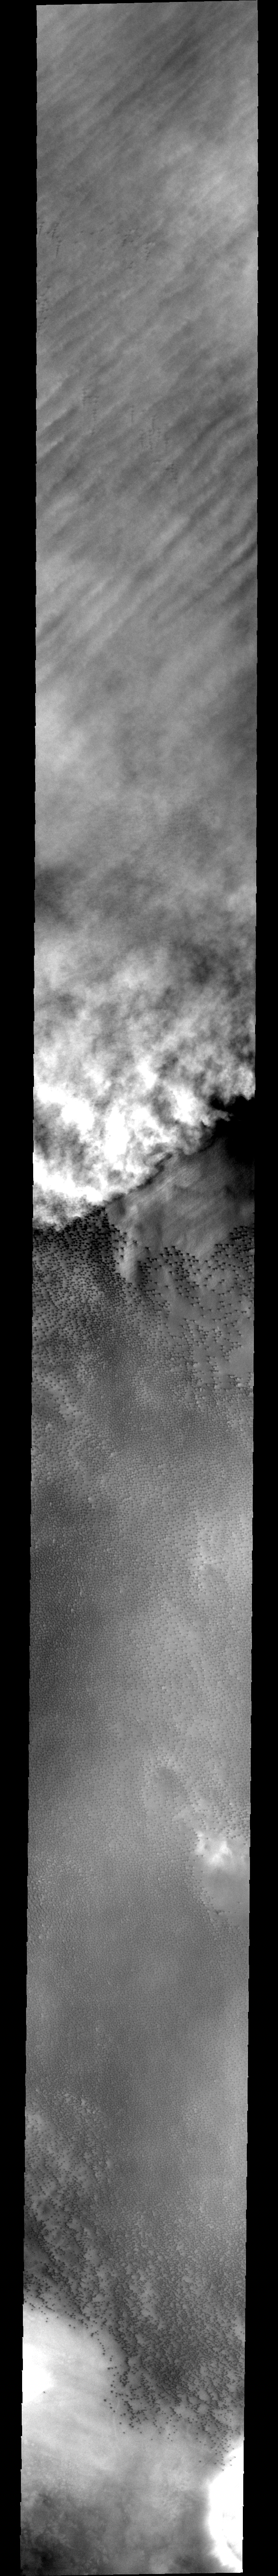

Storm over Dunes

Today’s image shows a storm front moving across an area of the north pole populated with hundreds of small dark sand dunes. The north polar region contains large regions of sand dunes, perhaps providing the some of the material raised into these clouds.

Image information: VIS instrument. Latitude 75.7, Longitude 323.7 East (36.3 West). 40 meter/pixel resolution.

Note: this THEMIS visual image has not been radiometrically nor geometrically calibrated for this preliminary release. An empirical correction has been performed to remove instrumental effects. A linear shift has been applied in the cross-track and down-track direction to approximate spacecraft and planetary motion. Fully calibrated and geometrically projected images will be released through the Planetary Data System in accordance with Project policies at a later time.

NASA’s Jet Propulsion Laboratory manages the 2001 Mars Odyssey mission for NASA’s Office of Space Science, Washington, D.C. The Thermal Emission Imaging System (THEMIS) was developed by Arizona State University, Tempe, in collaboration with Raytheon Santa Barbara Remote Sensing. The THEMIS investigation is led by Dr. Philip Christensen at Arizona State University. Lockheed Martin Astronautics, Denver, is the prime contractor for the Odyssey project, and developed and built the orbiter. Mission operations are conducted jointly from Lockheed Martin and from JPL, a division of the California Institute of Technology in Pasadena.

Credit: NASA/JPL/Arizona State University